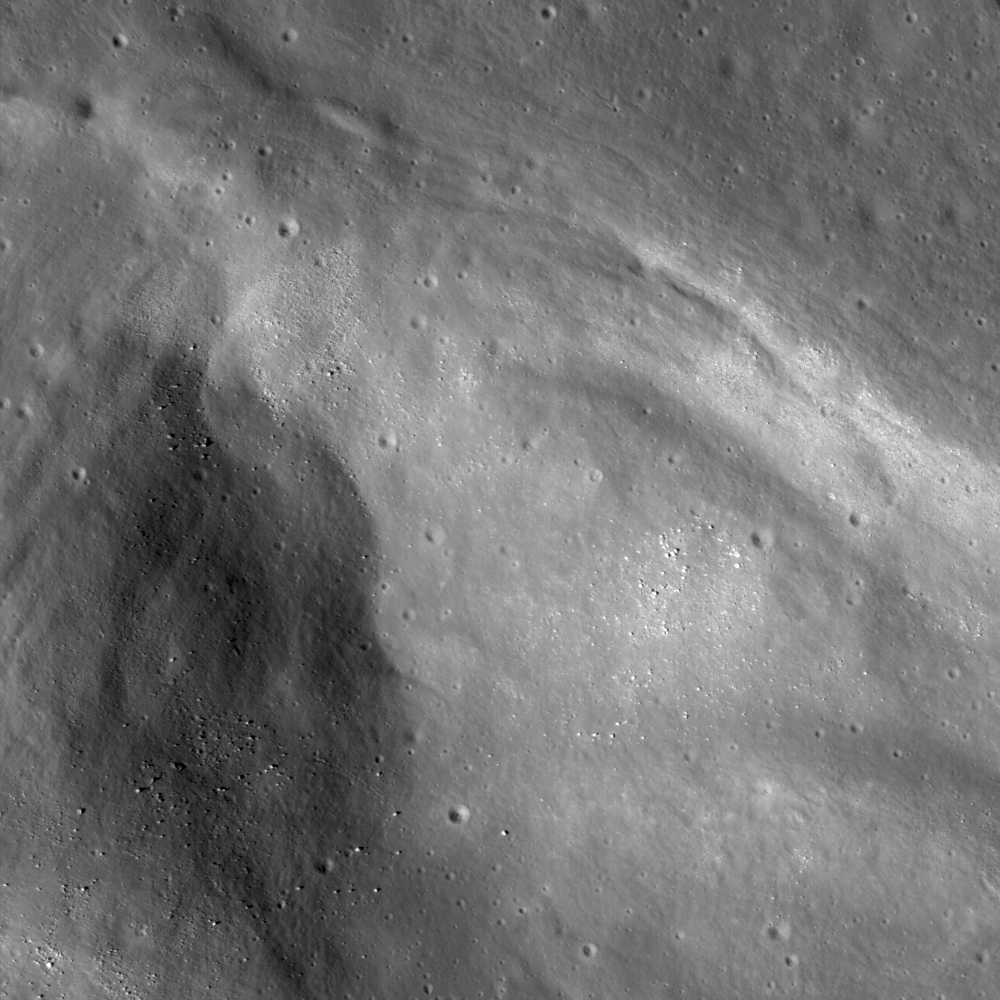

Aratus CA

Subset of uncalibrated LROC NAC frame M104447576R showing Vallis Lorca, one of four lobes that make up Aratus CA in western Mare Serenitatis near the Montes Apennius. The Sun is shining from the lower left, image width is 1924 meters.

NASA’s Goddard Space Flight Center built and manages the mission for the Exploration Systems Mission Directorate at NASA Headquarters in Washington. The Lunar Reconnaissance Orbiter Camera was designed to acquire data for landing site certification and to conduct polar illumination studies and global mapping. Operated by Arizona State University, the LROC facility is part of the School of Earth and Space Exploration (SESE). LROC consists of a pair of narrow-angle cameras (NAC) and a single wide-angle camera (WAC). The mission is expected to return over 70 terabytes of image data.

Credit: NASA/GSFC/Arizona State University